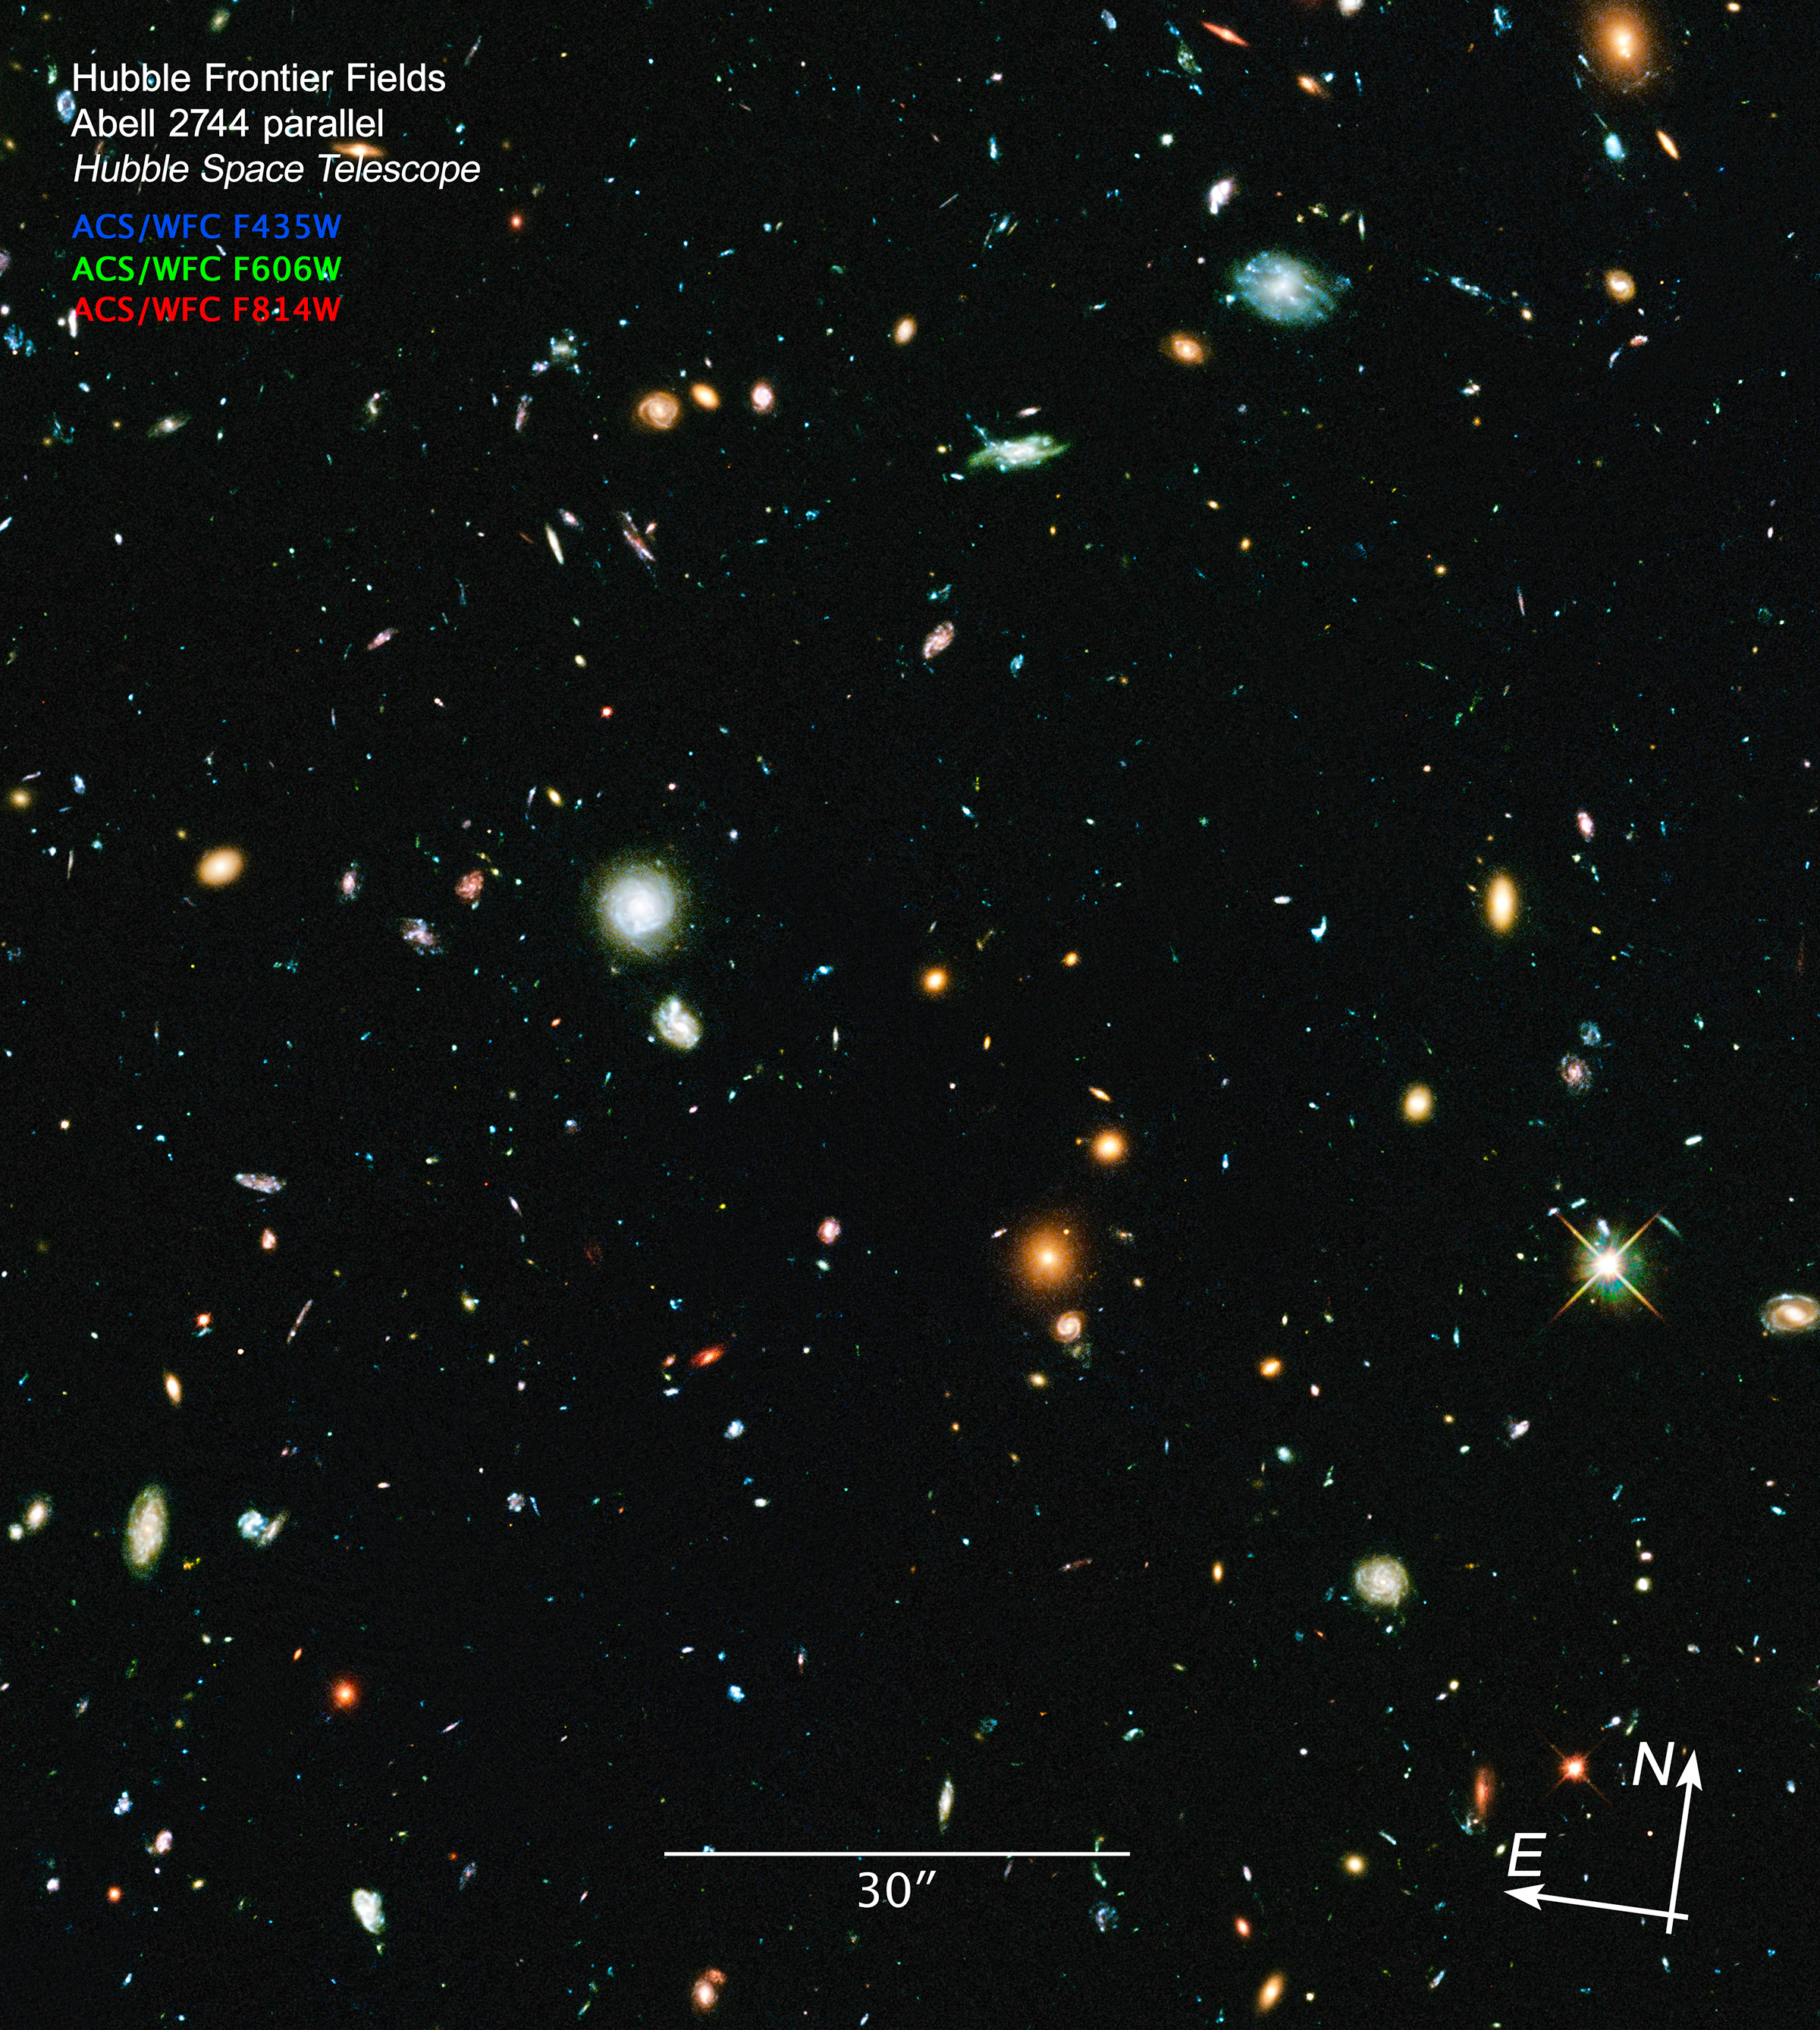

Compass and Scale Image for Hubble Frontier Field Abell 2744-Parallel

Object Name: Hubble Frontier Field Abell 2744-Parallel
Object Description: Parallel Field
Instrument: HST/ACS/WFC
Filters: F435W (B), F606W (V), F814W (I)
Exposure Time: 63 hours

This image is a composite of separate exposures acquired by the ACS instrument on the Hubble Space Telescope. Several filters were used to sample broad wavelength ranges. The color results from assigning different hues (colors) to each monochromatic (grayscale) image associated with an individual filter. In this case, the assigned colors are: Blue: F435W (B) Green: F606W (V) Red: F814W (I)

Credit: Illustration: NASA, ESA, and Z. Levay (STScI)